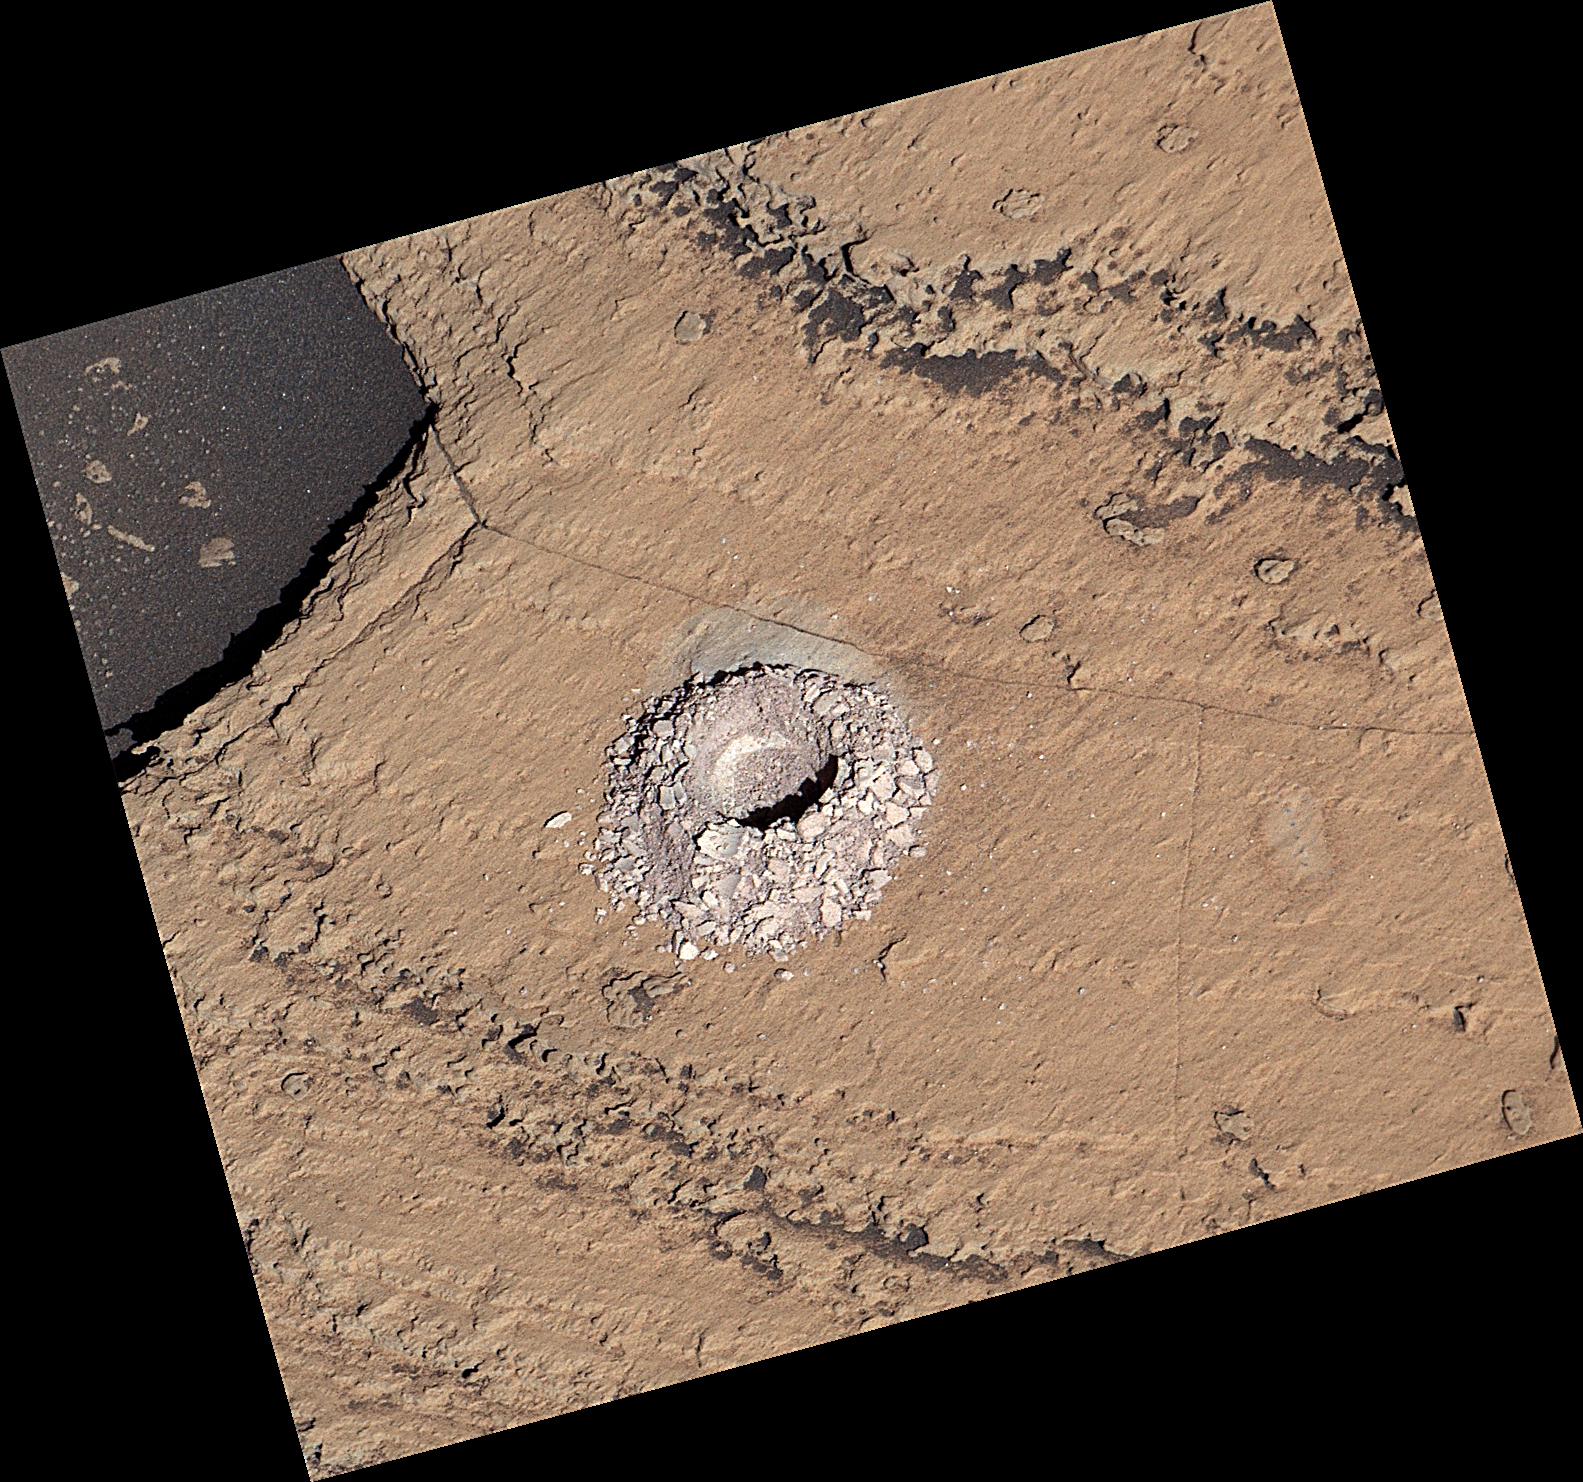

Curiosity Views ‘Sequoia’ Using Its Mastcam

NASA’s Curiosity Mars rover used the drill on the end of its robotic arm to collect a sample from a rock nicknamed “Sequoia” on Oct. 17, 2023, the 3,980th Martian day, or sol, of the mission. The mission was naming science targets after locations in California’s Sierra Nevada mountain range at the time this sample was collected. This image was captured by the rover’s Mast Camera, or Mastcam.

Curiosity was built by NASA’s Jet Propulsion Laboratory, which is managed by Caltech in Pasadena, California. JPL leads the mission on behalf of NASA’s Science Mission Directorate in Washington. Malin Space Science Systems in San Diego built and operates Mastcam.

Credit: NASA/JPL-Caltech/MSSS